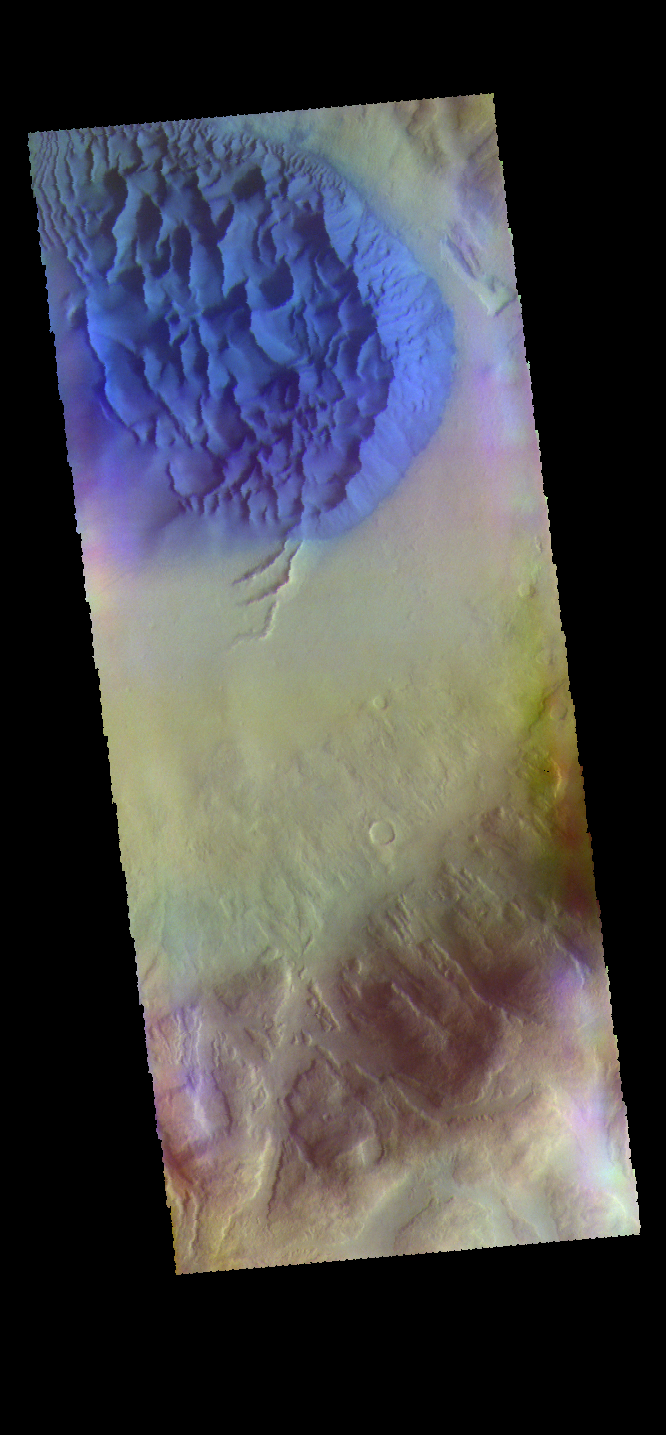

Crater Dunes – False Color

The THEMIS VIS camera contains 5 filters. The data from different filters can be combined in multiple ways to create a false color image. These false color images may reveal subtle variations of the surface not easily identified in a single band image. Today’s false color image shows a large dune covered sand sheet on the floor of this unnamed crater in Noachis Terra. Large scale dunes and dune fields cover the floor of many craters in this region west of Hellas Planitia — including Rabe, Proctor, and Matara craters and numerous other unnamed craters. In this false color combination blue indicates basaltic sands.

Credit: NASA/JPL-Caltech/ASU